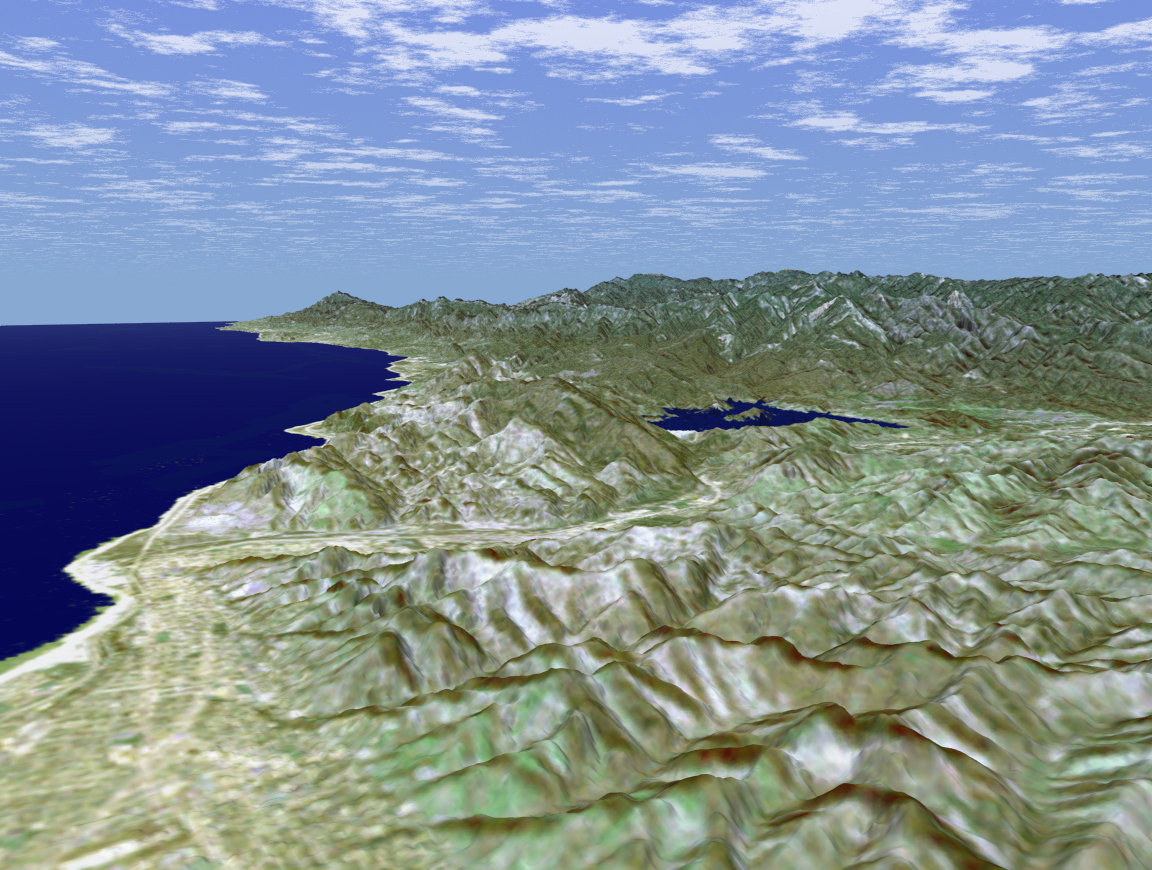

SRTM Perspective View with Landsat Overlay: Ventura, and Lake Casitas, California

Ventura, California is one of this state’s oldest cities. Officially known as San Buenaventura, it was established in 1782 with the founding of the Mission San Buenaventura, the ninth of the 21 Spanish missions founded in California. In this perspective view generated from SRTM elevation data, the city can be seen occupying the shore of the Pacific Ocean and the nearby foothills. Lake Casitas, a reservoir and popular recreation area, is the dark blue feature in the center of the image. Holding back the 313,000 megaliter (254,000 acre-feet) storage capacity of the reservoir and visible as a very bright feature foreground of the lake, is the Casitas Dam, a 102-meter (334-foot) Earth fill dam. The reservoir and dam were built between 1956 and 1959 for the Federal Bureau of Reclamation’s Ventura River Project. In addition to recreational use, Lake Casitas provides irrigation, municipal and industrial water to urban and suburban areas in Ventura County. For visualization purposes, topographic heights displayed in this image are exaggerated two times.

The elevation data used in this image was acquired by SRTM aboard the Space Shuttle Endeavour, launched on February 11, 2000. SRTM used the same radar instrument that comprised the Spaceborne Imaging Radar-C/X-Band Synthetic Aperture Radar (SIR-C/X-SAR) that flew twice on Endeavour in 1994. SRTM was designed to collect three-dimensional measurements of Earth’s land surface. To collect the 3-D SRTM data, engineers added a mast 60 meters (about 200 feet) long, installed additional C-band and X-band antennas, and improved tracking and navigation devices. The mission is a cooperative project between the NASA, the National Imagery and Mapping Agency (NIMA) of the U.S. Department of Defense, and the German and Italian space agencies. It is managed by NASA’s Jet Propulsion Laboratory, Pasadena, Calif., for NASA’s Earth Science Enterprise,Washington, D.C. JPL is a division of the California Institute of Technology in Pasadena.

Distance to Horizon: 54.5 kilometers (33.8 miles)
Location: 34.38 deg. North lat., 119.3 deg. West lon.
View: Toward the North
Date Acquired: February 16, 2000 SRTM, December 14, 1984 Landsat

Credit: NASA/JPL/NIMA